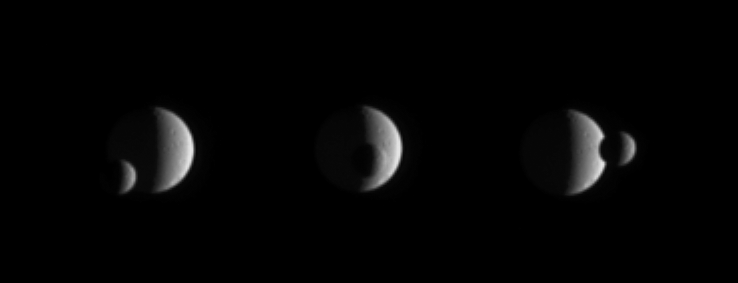

Quick Passage

Mimas briefly slipped in front of Tethys while the Cassini spacecraft looked on and captured the event in this series of images.

The images were taken in visible light with the Cassini spacecraft narrow-angle camera on Feb. 11, 2006, at a distance of approximately 3.7 million kilometers (2.3 million miles) from Mimas and 4.1 million kilometers (2.5 million miles) from Tethys. Resolution in the original images was 22 kilometers (14 miles) per pixel on Mimas (397 kilometers, or 247 miles across) and 25 kilometers (16 miles) per pixel on Tethys (1,071 kilometers, or 665 miles across). The images have been magnified by a factor of two.

The Cassini-Huygens mission is a cooperative project of NASA, the European Space Agency and the Italian Space Agency. The Jet Propulsion Laboratory, a division of the California Institute of Technology in Pasadena, manages the mission for NASA’s Science Mission Directorate, Washington, D.C. The Cassini orbiter and its two onboard cameras were designed, developed and assembled at JPL. The imaging operations center is based at the Space Science Institute in Boulder, Colo.

Credit: NASA/JPL/Space Science Institute